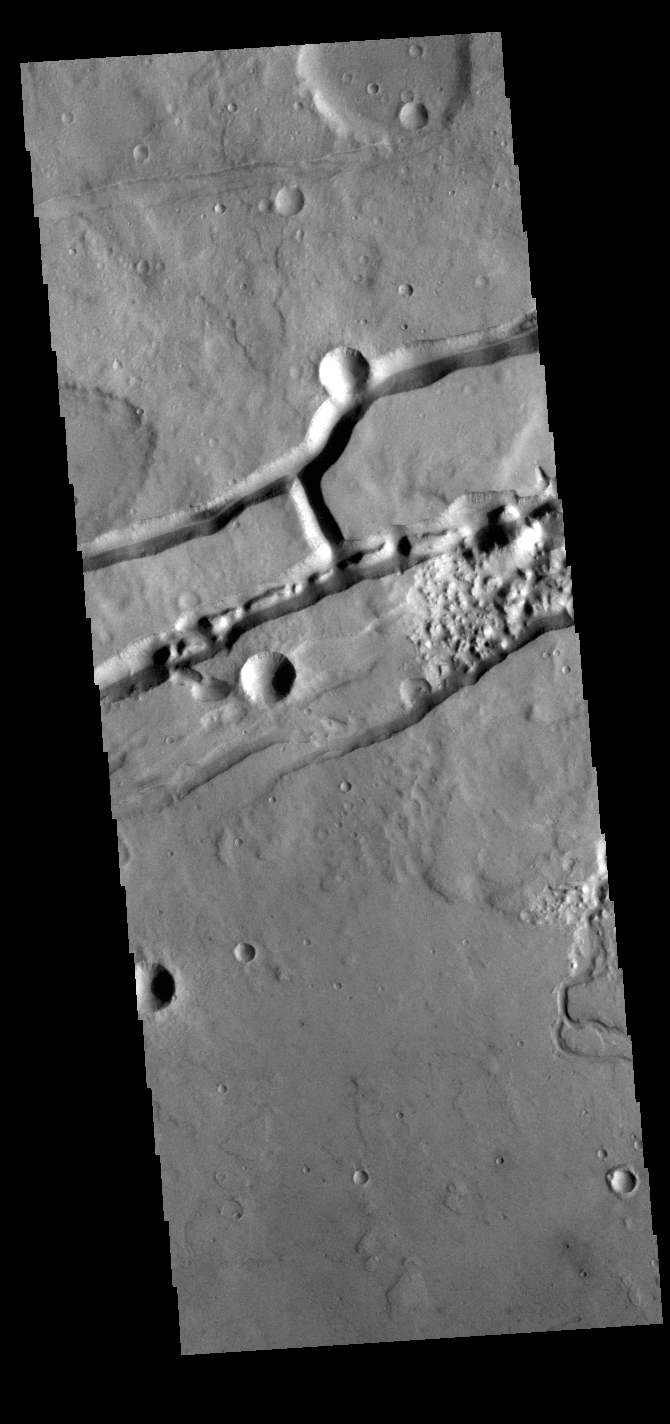

Sirenum Fossae

This VIS image shows a section of Sirenum Fossae. The linear depressions were created by tectonic forces stretching the surface. Paired faults allow blocks of the surface to slide down into the open space. The linear depressions are called graben. A small channel is visible on the lower right side of the image.

Credit: NASA/JPL-Caltech/ASU